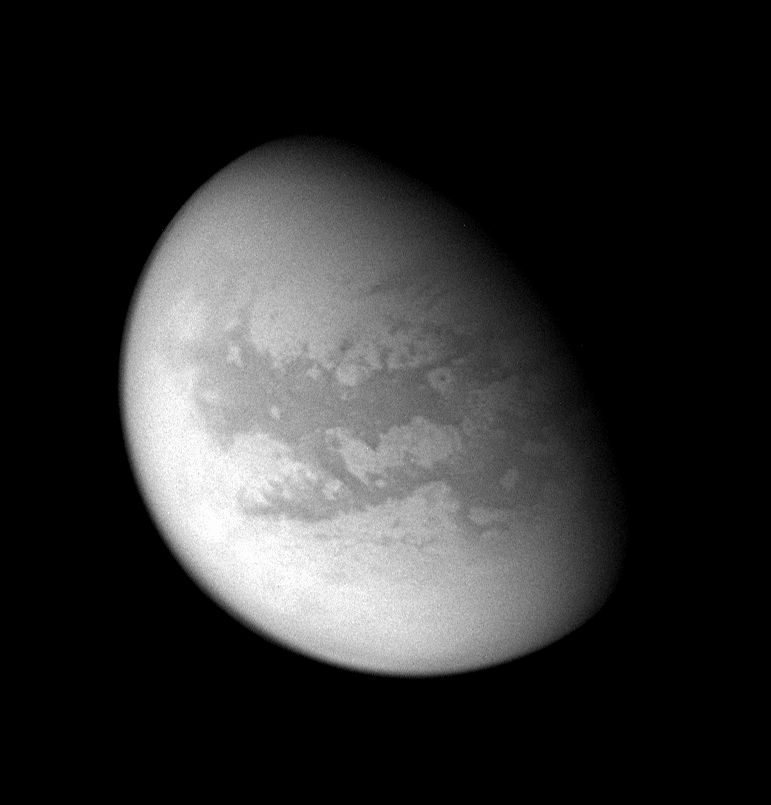

Titan’s Sideways Cipher

This processed image from Cassini’s Aug. 22, 2005, flyby of Titan reveals mid-latitudes on the moon’s Saturn-facing side. This region has been imaged previously by Cassini, although the recent approach has improved the moderate-resolution coverage of the area.

Provisional names recently have been applied to a number of features on Titan. Features within the region seen here — long known informally as the H — now have names like Tsegihi, Aztlan and Quivira.

The bright 215-kilometer-wide (134-mile) feature provisionally named “Bazaruto Facula” is clearly visible right of center, with its dark, unnamed 80-kilometer-wide (50-mile) crater at its center.

This view was acquired with the wide-angle camera at a distance of approximately 159,000 kilometers (99,000 miles) from Titan using a spectral filter centered on infrared wavelengths at 939 nanometers. The image scale is 9 kilometers (6 miles) per pixel. Previous observations indicate that, due to Titan’s thick, hazy atmosphere, the sizes of surface features that can be resolved are a few times larger than the actual pixel scale.

For other views of this terrain on Titan, see PIA06220, PIA06222 and PIA06227.

The Cassini-Huygens mission is a cooperative project of NASA, the European Space Agency and the Italian Space Agency. The Jet Propulsion Laboratory, a division of the California Institute of Technology in Pasadena, manages the mission for NASA’s Science Mission Directorate, Washington, D.C. The Cassini orbiter and its two onboard cameras were designed, developed and assembled at JPL. The imaging team is based at the Space Science Institute, Boulder, Colo.

Credit: NASA/JPL/Space Science Institute